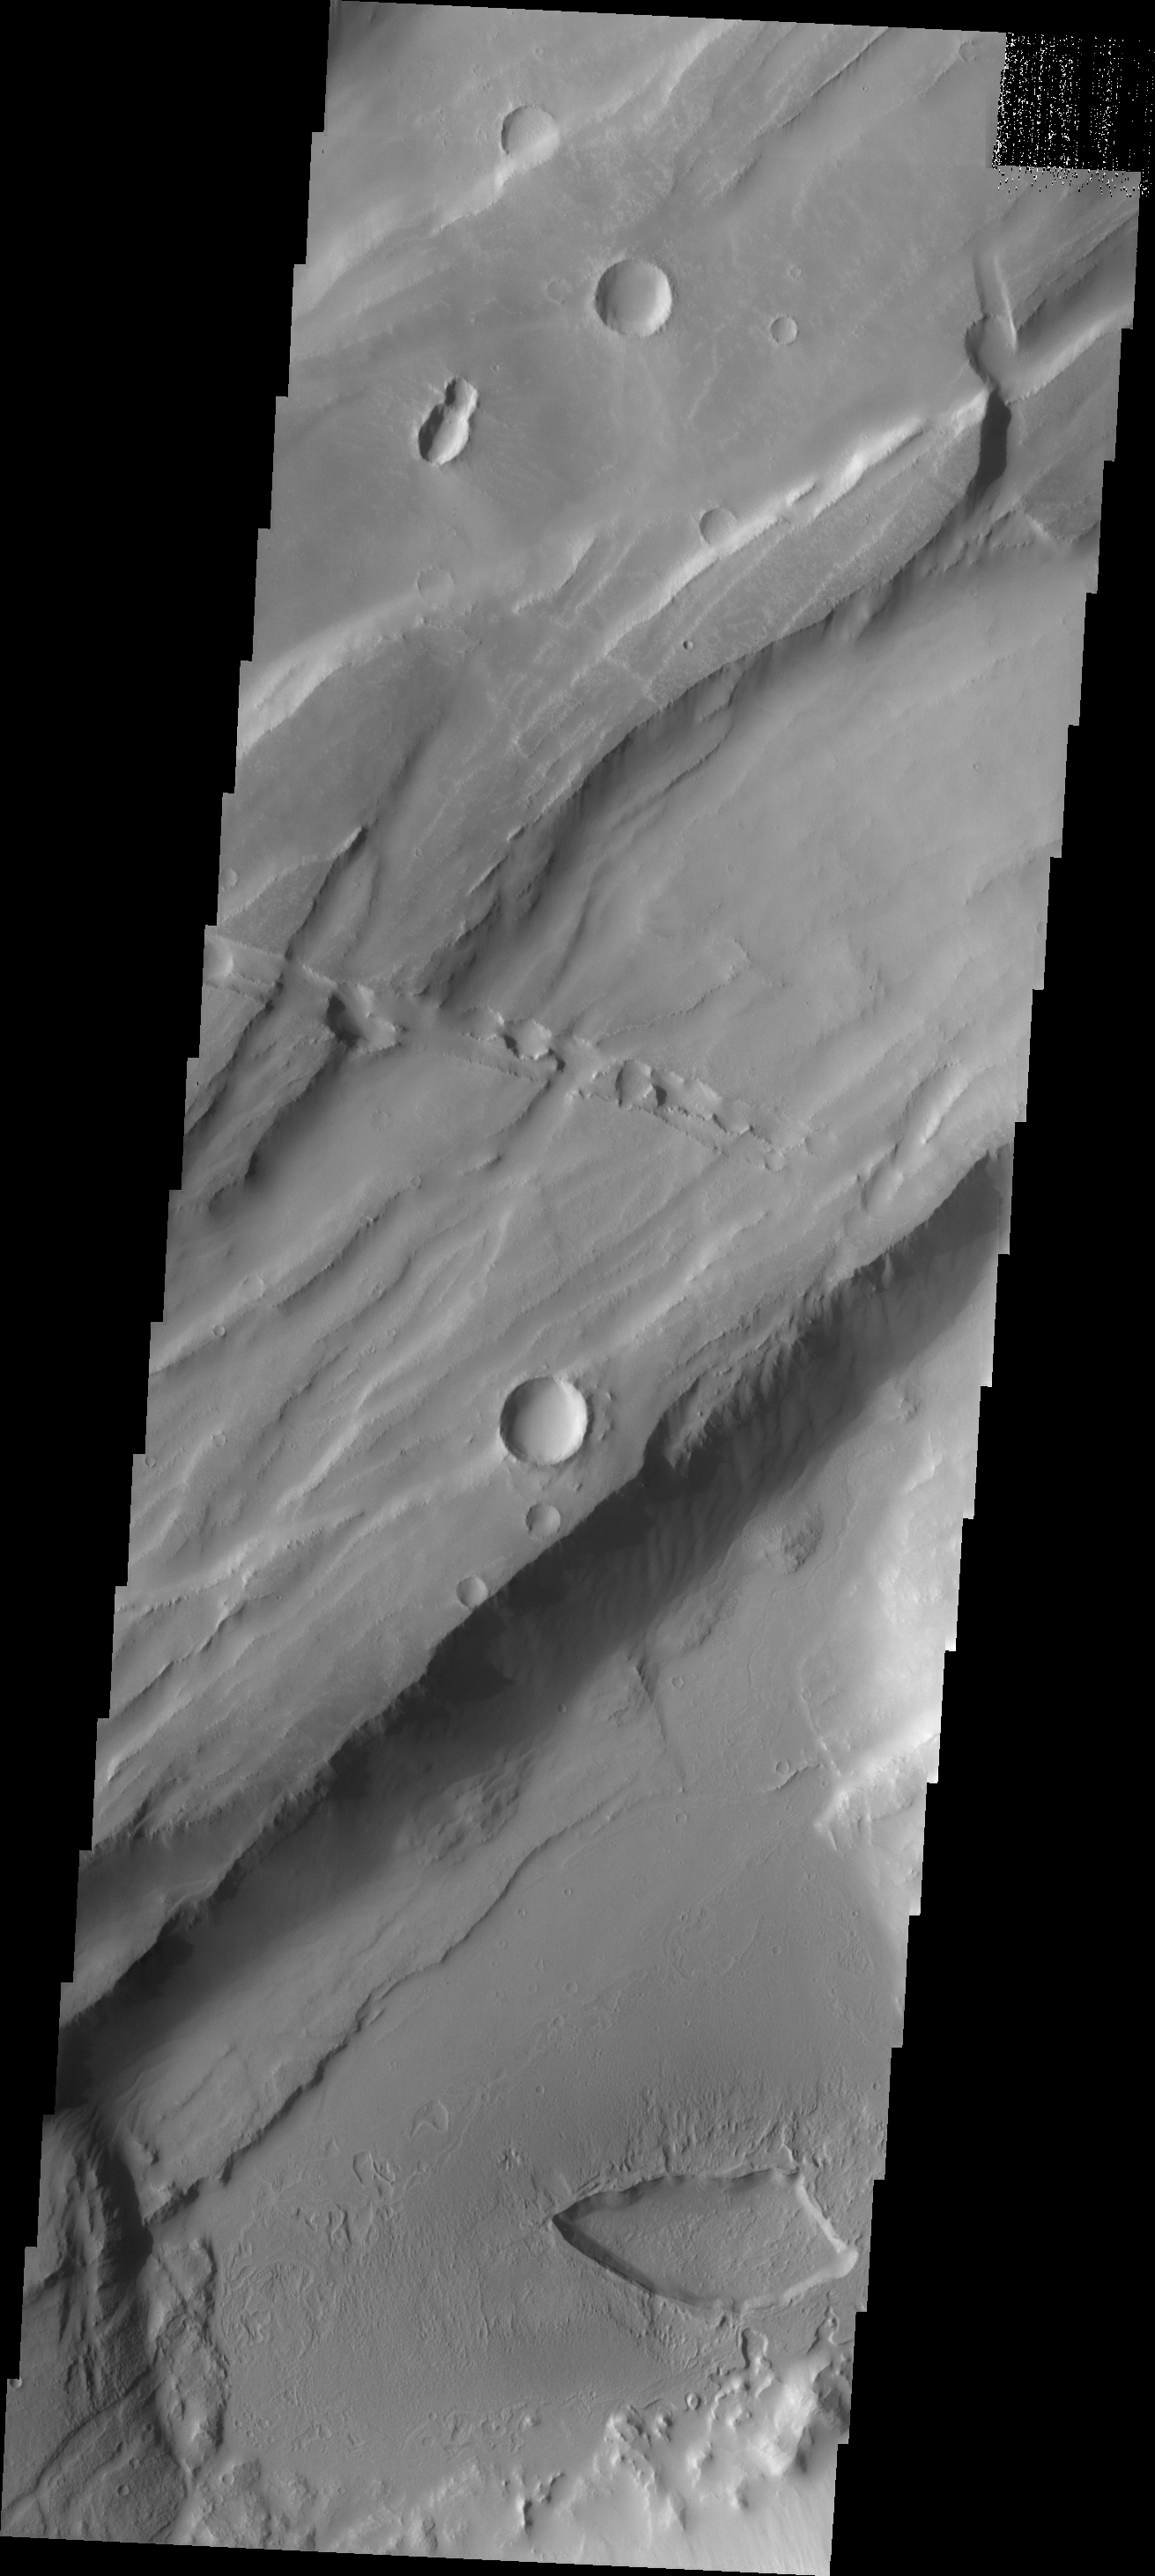

THEMIS Art #107

Do you see what I see? Another bug!

Credit: NASA/JPL-Caltech/ASU